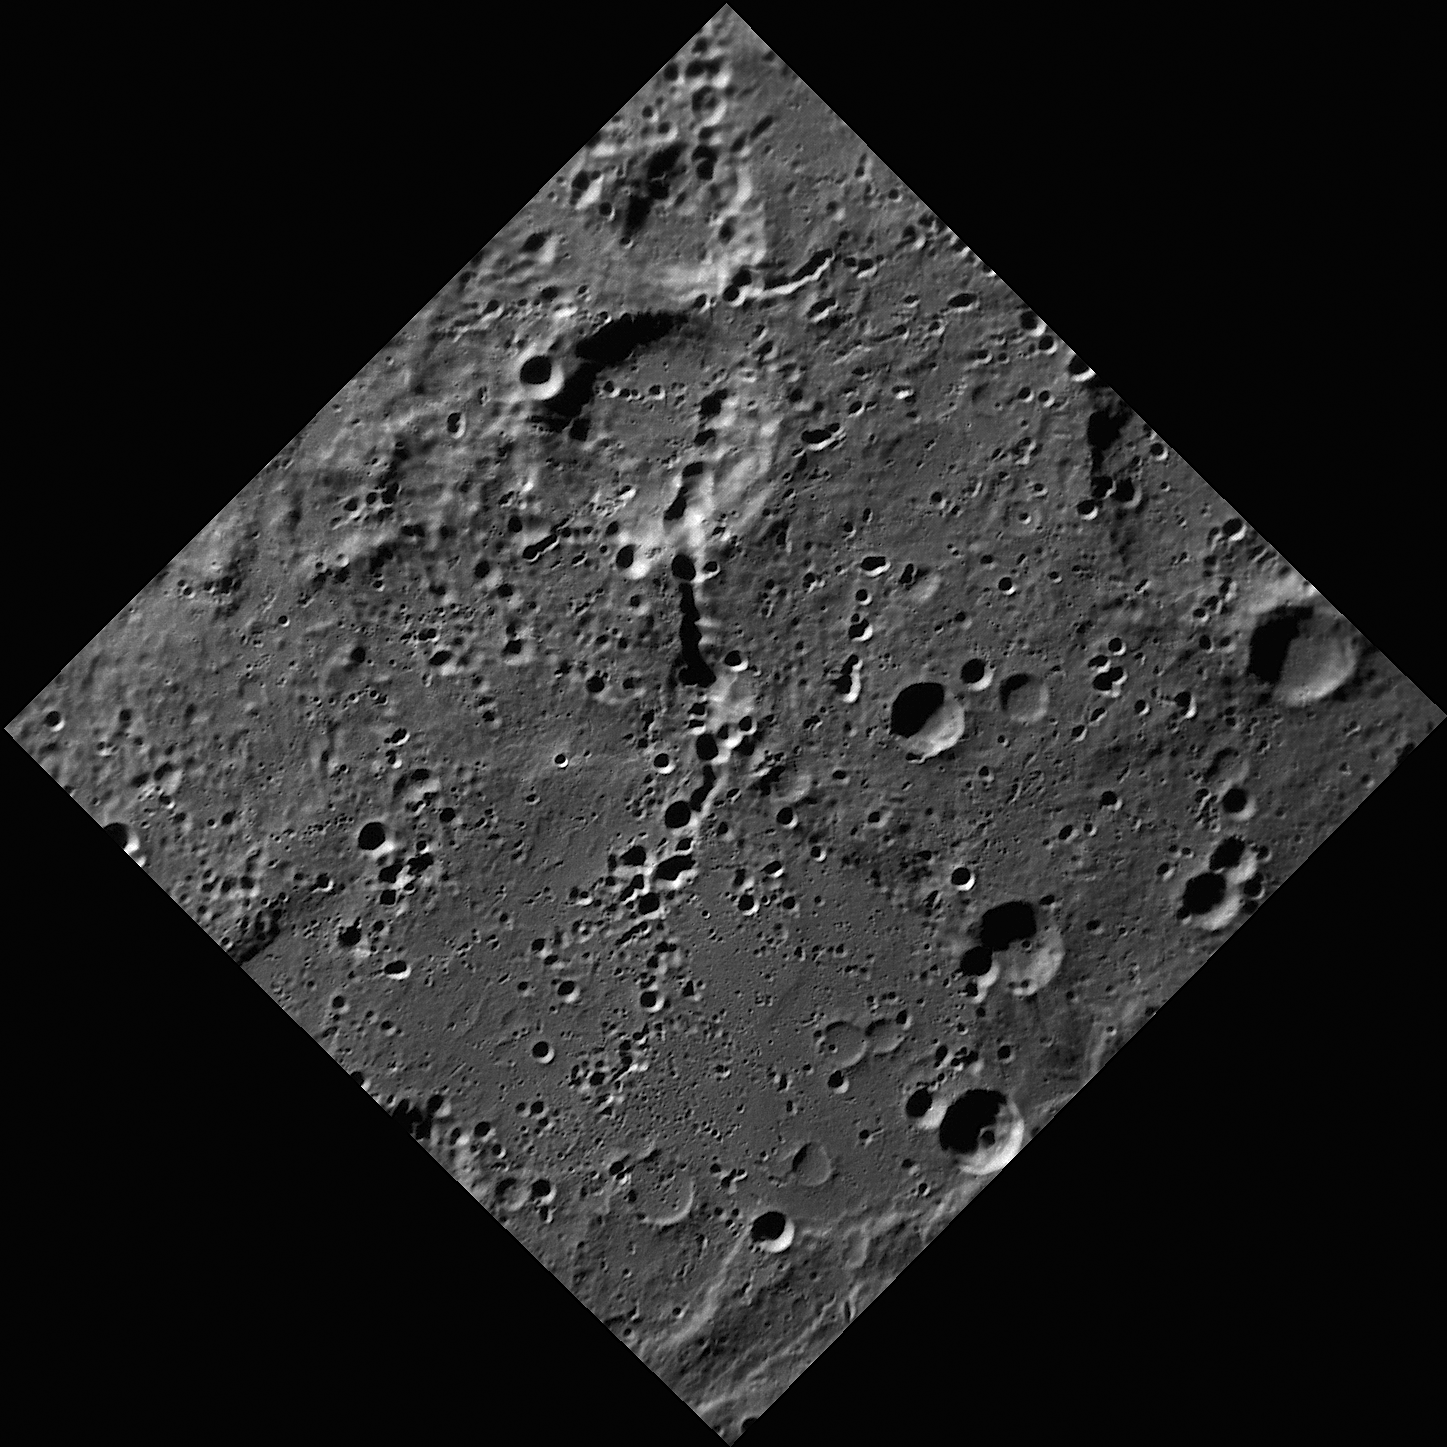

Chain, Chain, Chain

This image, captured by the Narrow Angle Camera (NAC), shows a number of trails of small craters. These trails, called secondary crater chains, are formed when ejecta from an initial impact are launched outward. As the ejecta fall back onto the planet’s surface, they can form their own, often overlapping, small craters.

This image was acquired as part of MDIS’s high-resolution surface morphology base map. The surface morphology base map will cover more than 90% of Mercury’s surface with an average resolution of 250 meters/pixel (0.16 miles/pixel or 820 feet/pixel). Images acquired for the surface morphology base map typically have off-vertical Sun angles (i.e., high incidence angles) and visible shadows so as to reveal clearly the topographic form of geologic features.

The MESSENGER spacecraft is the first ever to orbit the planet Mercury, and the spacecraft’s seven scientific instruments and radio science investigation are unraveling the history and evolution of the Solar System’s innermost planet. Visit the Why Mercury? section of this website to learn more about the key science questions that the MESSENGER mission is addressing. During the one-year primary mission, MDIS is scheduled to acquire more than 75,000 images in support of MESSENGER’s science goals.

Date acquired: August 20, 2011
Image Mission Elapsed Time (MET): 222325515
Image ID: 654912
Instrument: Narrow Angle Camera (NAC) of the Mercury Dual Imaging System (MDIS)
Center Latitude: -73.33°
Center Longitude: 59.77° E
Resolution: 220 meters/pixel
Scale: From left corner to right corner, this image is approximately 320 km (200 miles) across
Incidence Angle: 78.2°
Emission Angle: 0.8°
Phase Angle: 78.8°

These images are from MESSENGER, a NASA Discovery mission to conduct the first orbital study of the innermost planet, Mercury. For information regarding the use of images, see the MESSENGER image use policy.

Credit: NASA/Johns Hopkins University Applied Physics Laboratory/Carnegie Institution of Washington